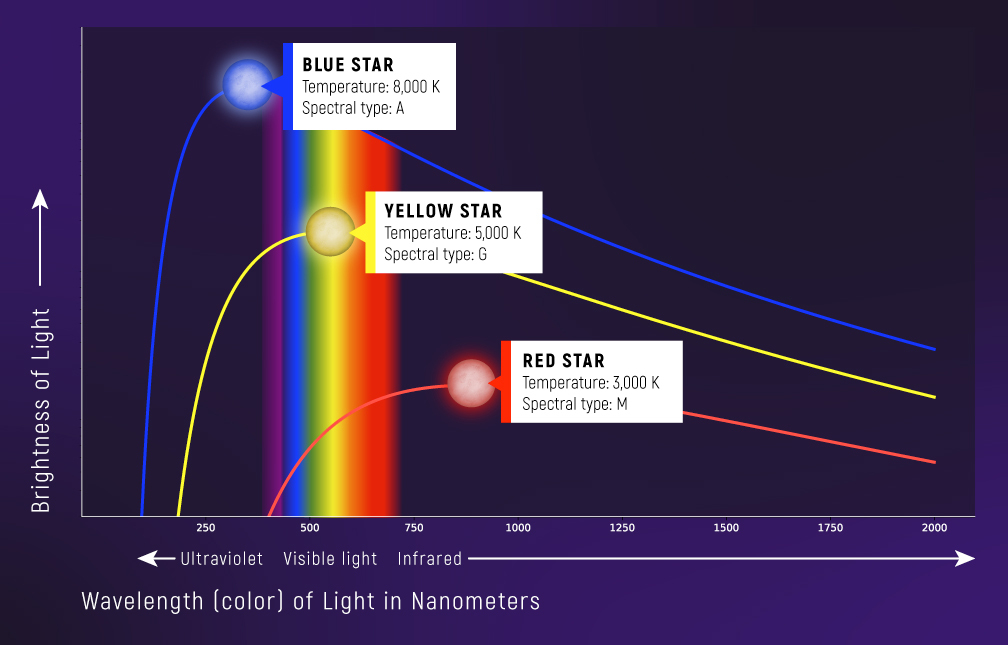

Continuous Spectra (Blackbody Curves) of Stars

Graphs of brightness vs. wavelength of three objects of different temperature. A blackbody curve is a type of continuous spectrum that is directly related to the temperature of an object. A star with a temperature of 8,000 kelvins (roughly 8,000 degrees Celsius or 14,000 degrees Fahrenheit) is brighter and looks bluer than a star that is 3,000 K (2,700°C or 5,000°F ), which is dimmer and redder. A blackbody spectrum can be used to calculate the temperature of an object. (Although stars are not perfect blackbodies, the blackbody curve describes the shape of a star’s overall spectrum quite well.)

Credit: Illustration: NASA, ESA, CSA, Leah Hustak (STScI), Andi James (STScI)